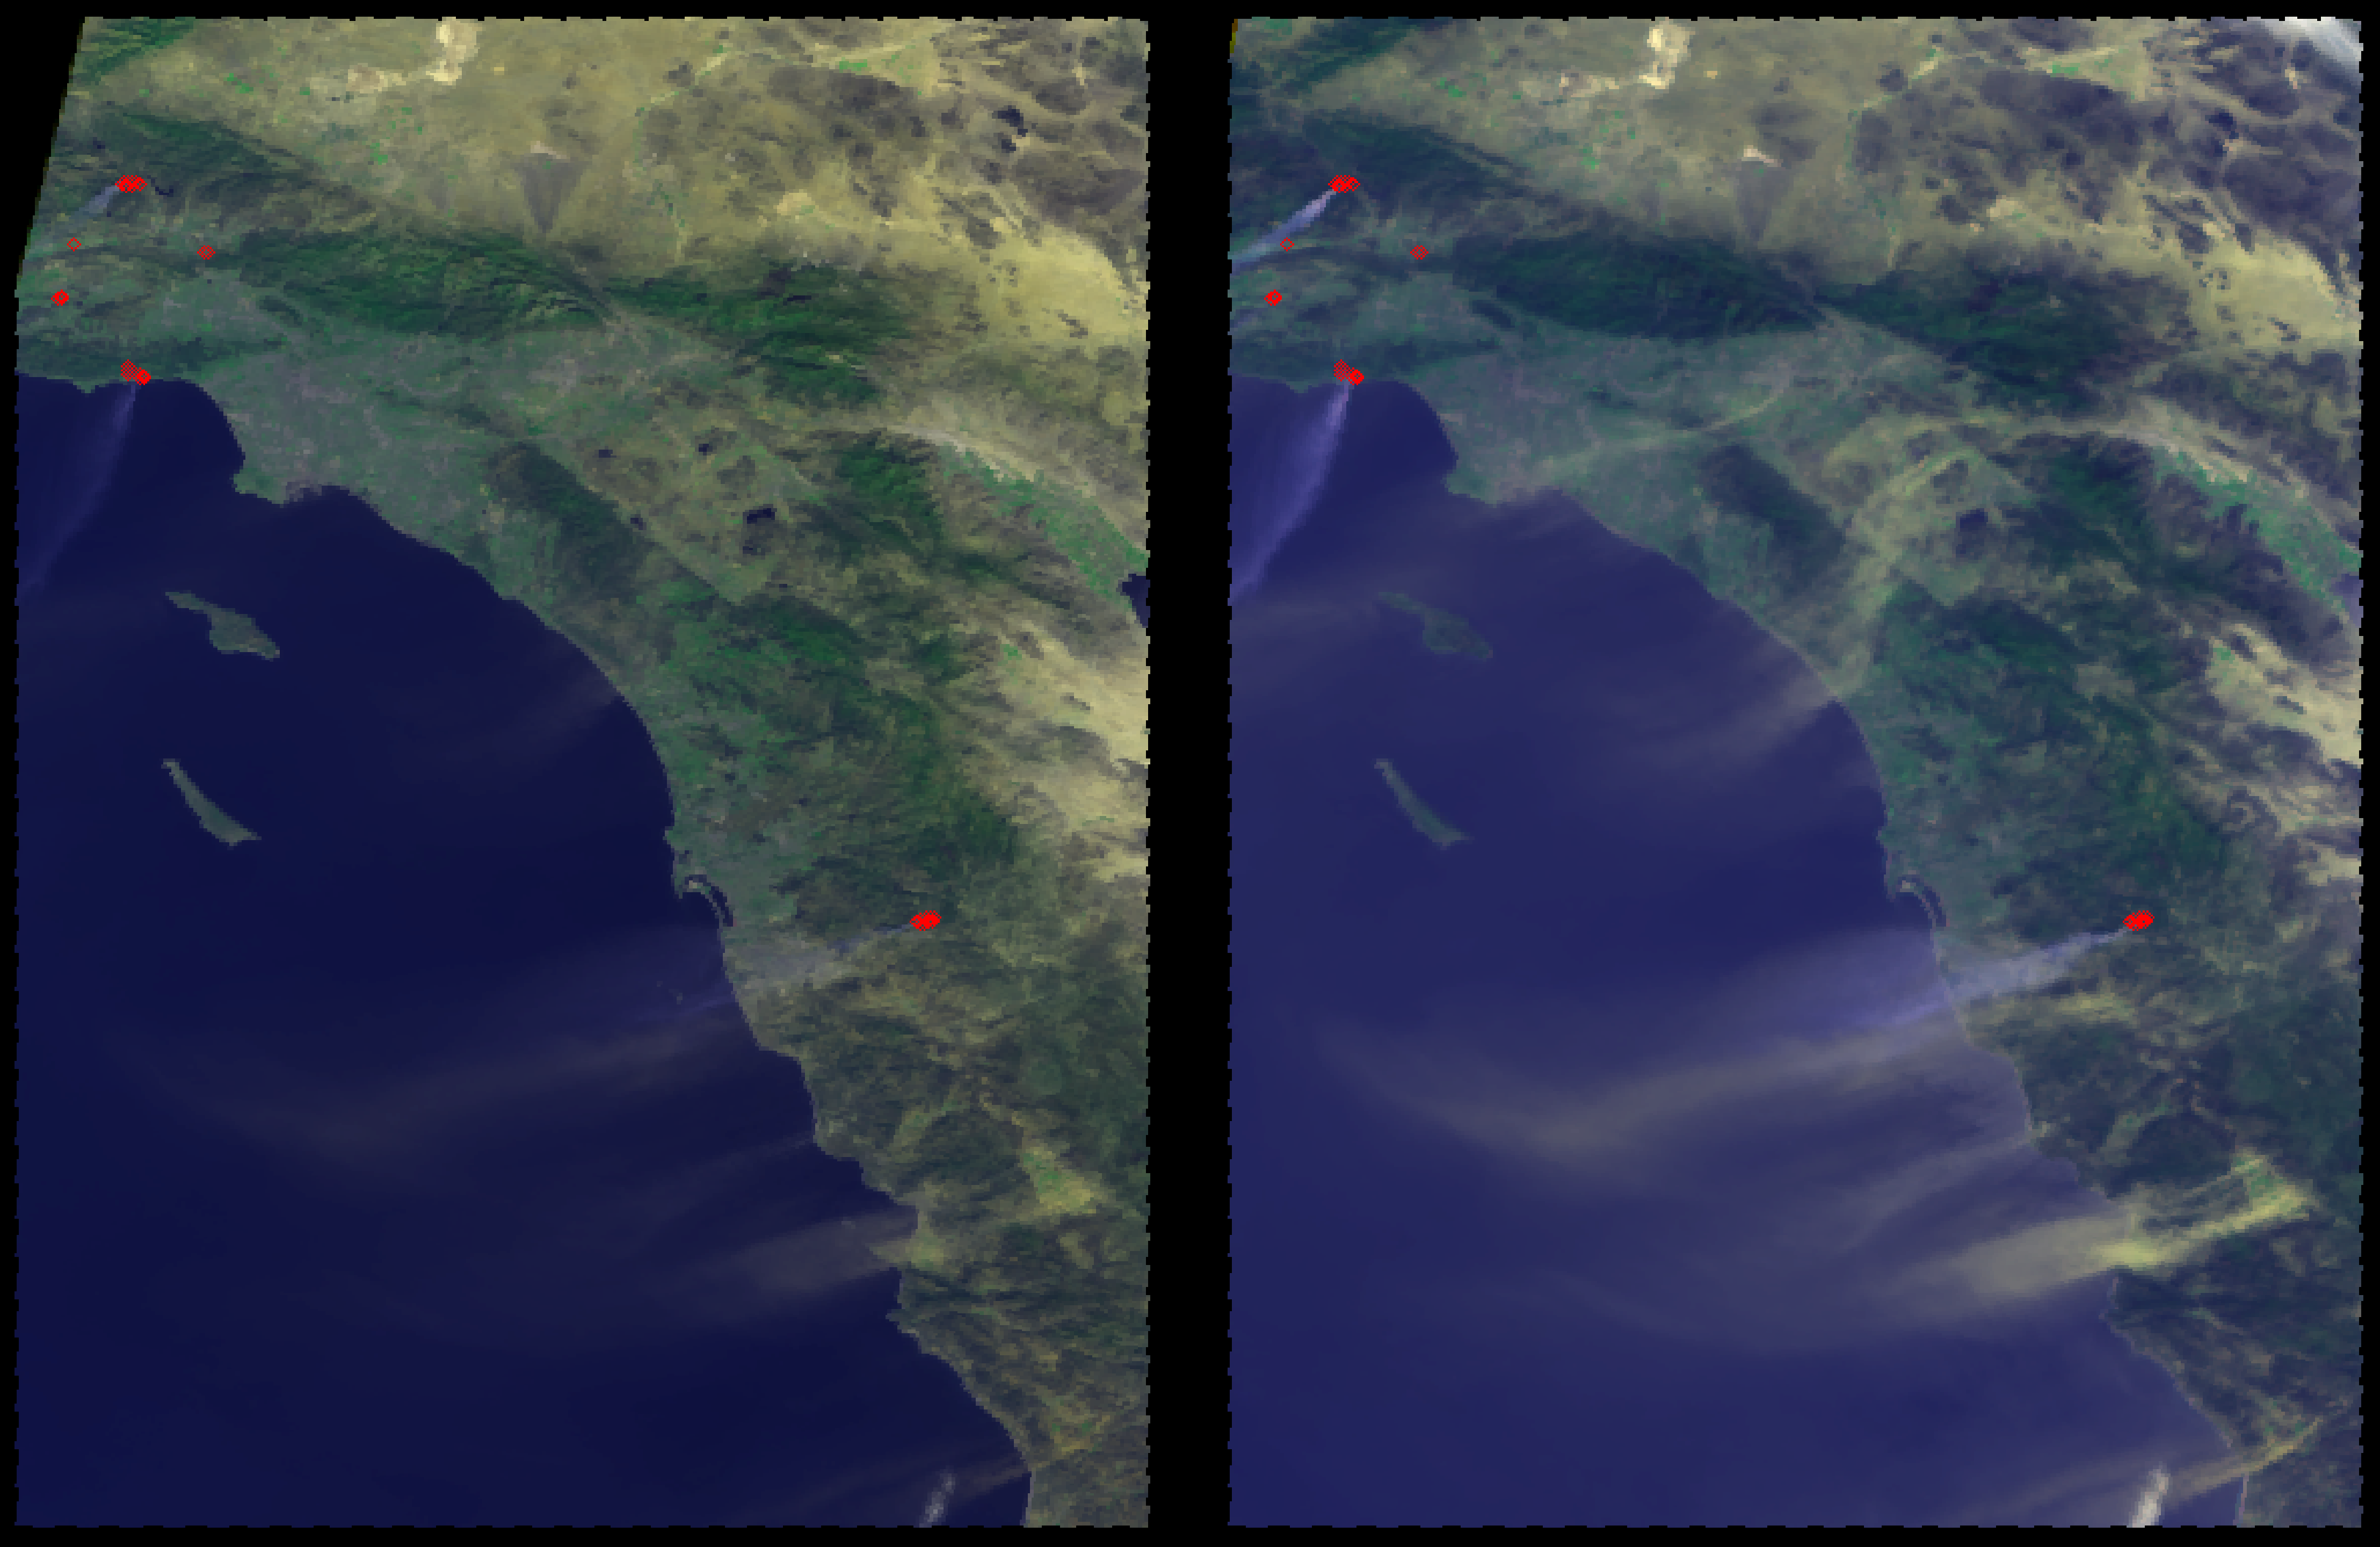

MISR Multi-angle Views of Sunday Morning Fires

Hot, dry Santa Ana winds began blowing through the Los Angeles and San Diego areas on Sunday October 21, 2007. Wind speeds ranging from 30 to 50 mph were measured in the area, with extremely low relative humidities. These winds, coupled with exceptionally dry conditions due to lack of rainfall resulted in a number of fires in the Los Angeles and San Diego areas, causing the evacuation of more than 250,000 people.

These two images show the Southern California coast from Los Angeles to San Diego from two of the nine cameras on the Multi-angle Imaging SpectroRadiometer (MISR) instrument on the NASA EOS Terra satellite. These images were obtained around 11:35 a.m. PDT on Sunday morning, October 21, 2007 and show a number of plumes extending out over the Pacific ocean. In addition, locations identified as potential hot spots from the Moderate Resolution Imaging Spectroradiometer (MODIS) instrument on the same satellite are outlined in red.

The left image is from MISR’s nadir looking camera and the plumes appear very faint. The image on the right is from MISR’s 60° forward looking camera, which accentuates the amount of light scattered by aerosols in the atmosphere, including smoke and dust. Both these images are false color and contain information from MISR’s red, green, blue and near-infrared wavelengths, which makes vegetated land appear greener than it would naturally. Notice in the right hand image that the color of the plumes associated with the MODIS hot spots is bluish, while plumes not associated with hot spots appear more yellow. This is because the latter plumes are composed of dust kicked up by the strong Santa Ana winds. In some locations along Interstate 5 on this date, visibility was severely reduced due to blowing dust. MISR’s multiangle and multispectral capability give it the ability to distinguish smoke from dust in this situation.

The Multi-angle Imaging SpectroRadiometer observes the daylit Earth continuously and every 9 days views the entire globe between 82 degrees north and 82 degrees south latitude. These images were generated from a portion of the imagery acquired during Terra orbit 41713, and use data from blocks 63 to 66 within World Reference System-2 path 40.

MISR was built and is managed by NASA’s Jet Propulsion Laboratory, Pasadena, Calif., for NASA’s Science Mission Directorate, Washington, D.C. The Terra satellite is managed by NASA’s Goddard Space Flight Center, Greenbelt, Md. The MISR data were obtained from the NASA Langley Research Center Atmospheric Science Data Center. JPL is a division of the California Institute of Technology.

Credit: NASA/GSFC/LaRC/JPL, MISR Team